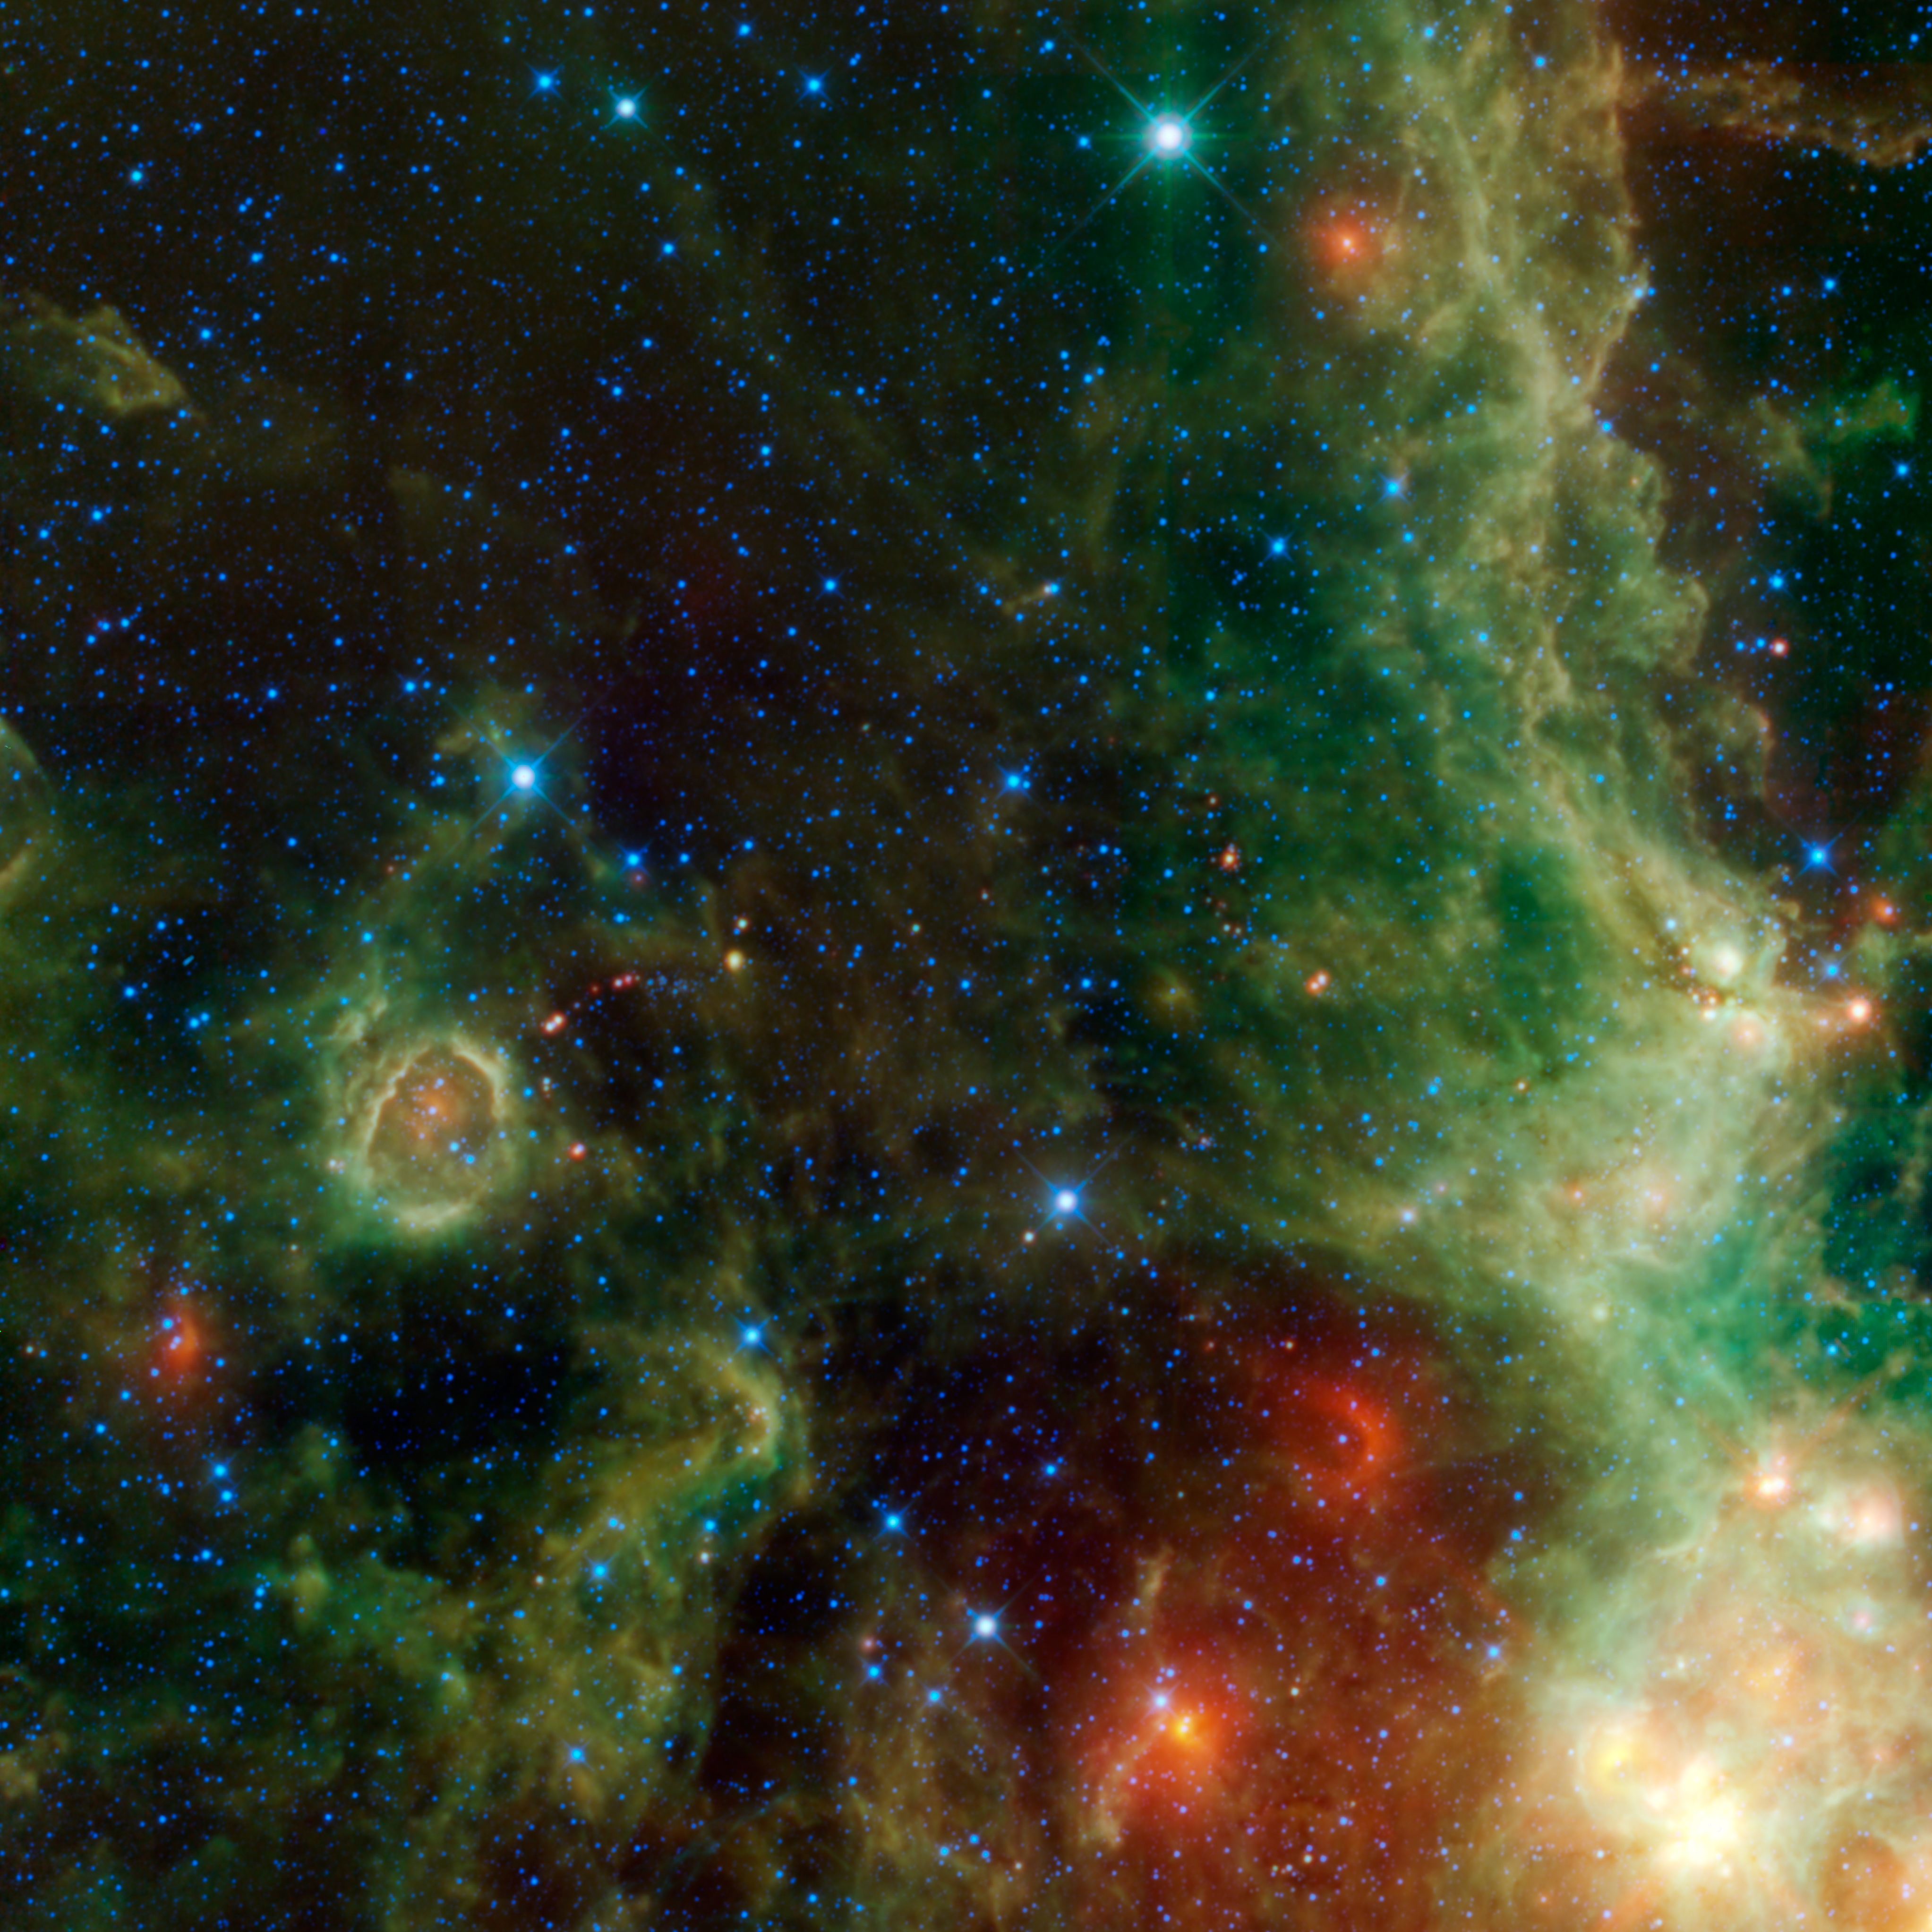

IC 1795

This image from NASA’s Wide-field Infrared Survey Explorer, or WISE, is a view within the constellation Cassiopeia of another portion of the vast star forming complex that makes up part of the Perseus spiral arm of the Milky Way Galaxy. Two of the previously released images from WISE are also a part of the same star formation complex of nebulae: The Soul Nebula (PIA13014) and Maffei 1 and 2 (PIA12865). A distinct star forming region is visible in the bottom right corner this image, called IC 1795. Most of this region appears dark and relatively devoid of stars in photographs taken in visible light. This is because of the obscuring dust, but that same dust glows brightly in the infrared images obtained by WISE. The cloud is located just over 6,000 light-years away from Earth. Stars forming in this image are all relatively young, on the order of millions of years. That is young in comparison to stars like the Sun, which is nearly 5 billion years old.

This image covers an area of sky larger than 12 full Moons. All four infrared detectors aboard WISE were used to make this image. Color is representational: blue and cyan represent infrared light at wavelengths of 3.4 and 4.6 microns, which is dominated by light from stars. Green and red represent light at 12 and 22 microns, which is mostly light from warm dust.

NASA’s Jet Propulsion Laboratory, Pasadena, Calif., manages the Wide-field Infrared Survey Explorer for NASA’s Science Mission Directorate, Washington. The mission’s principal investigator, Edward Wright, is at UCLA. The mission was competitively selected under NASA’s Explorers Program managed by the Goddard Space Flight Center, Greenbelt, Md. The science instrument was built by the Space Dynamics Laboratory, Logan, Utah, and the spacecraft was built by Ball Aerospace & Technologies Corp., Boulder, Colo. Science operations and data processing take place at the Infrared Processing and Analysis Center at the California Institute of Technology in Pasadena. Caltech manages JPL for NASA.

Credit: NASA/JPL-Caltech/UCLA